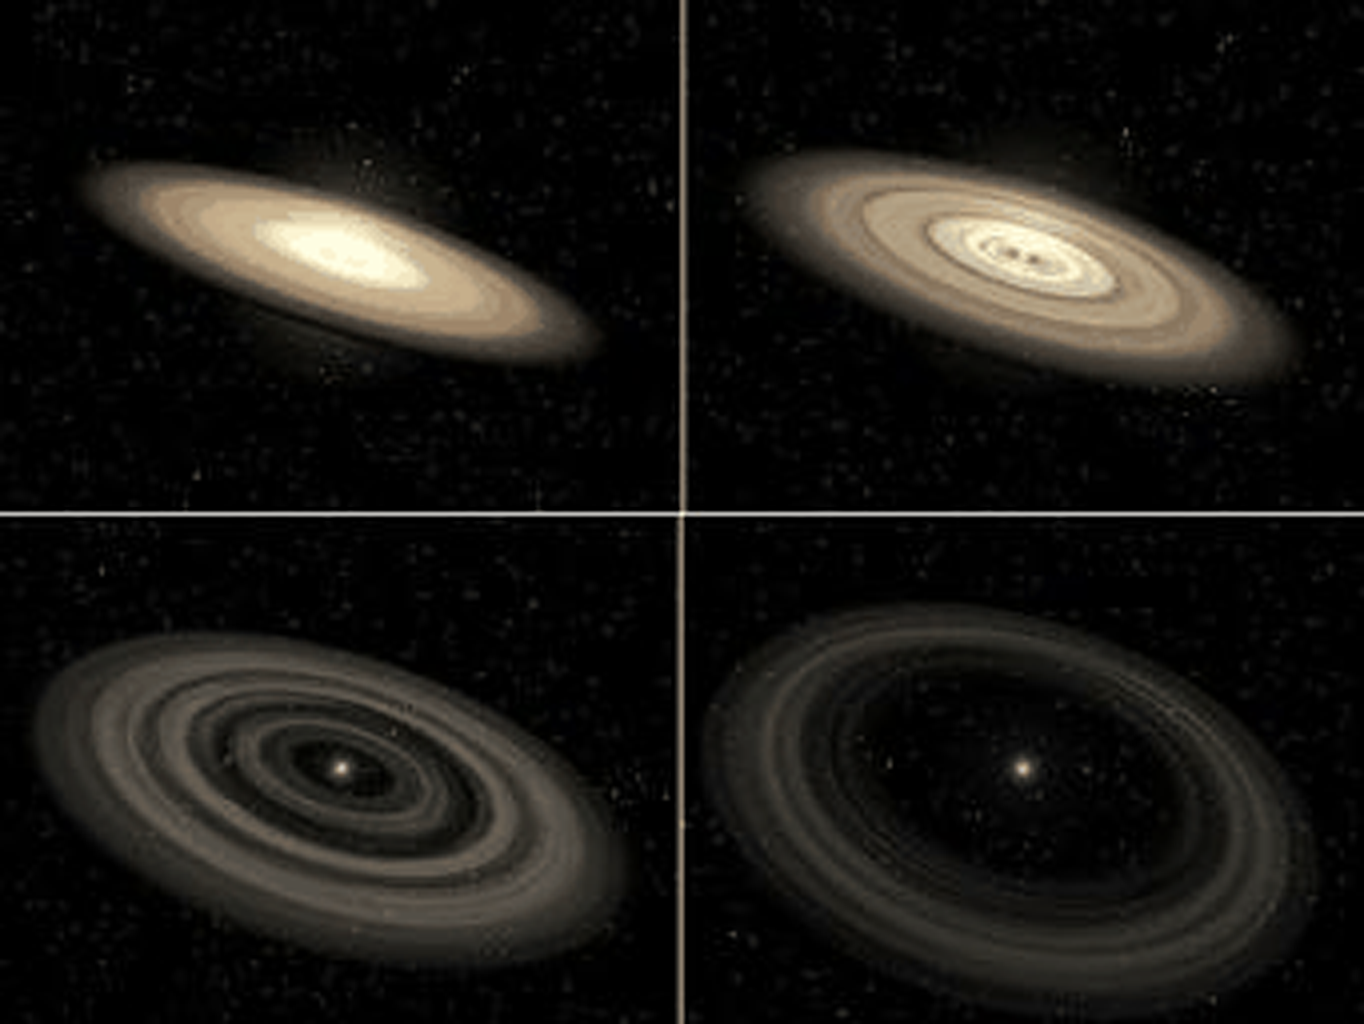

The Evolution of a Planet-Forming Disk (Artist’s Concept Animation)

This animation shows the evolution of a planet-forming disk around a star. Initially, the young disk is bright and thick with dust, providing raw materials for building planets. In the first 10 million years or so, gaps appear within the disk as newborn planets coalesce out of the dust, clearing out a path.

In time, this planetary “debris disk” thins out as gravitational interactions with numerous planets slowly sweep away the dust. Steady pressure from the starlight and solar winds also blows out the dust. After a few billion years, only a thin ring remains in the outermost reaches of the system, a faint echo of the once-brilliant disk.

Our own solar system has a similar debris disk — a ring of comets called the Kuiper Belt. Leftover dust in the inner portion of the solar system is known as “zodiacal dust.”

Bright, young disks can be imaged directly by visible-light telescopes, such as NASA’s Hubble Space Telescope. Older, fainter debris disks can be detected only by infrared telescopes like NASA’s Spitzer Space Telescope, which sense the disks’ dim heat.

Credit: NASA/JPL-Caltech